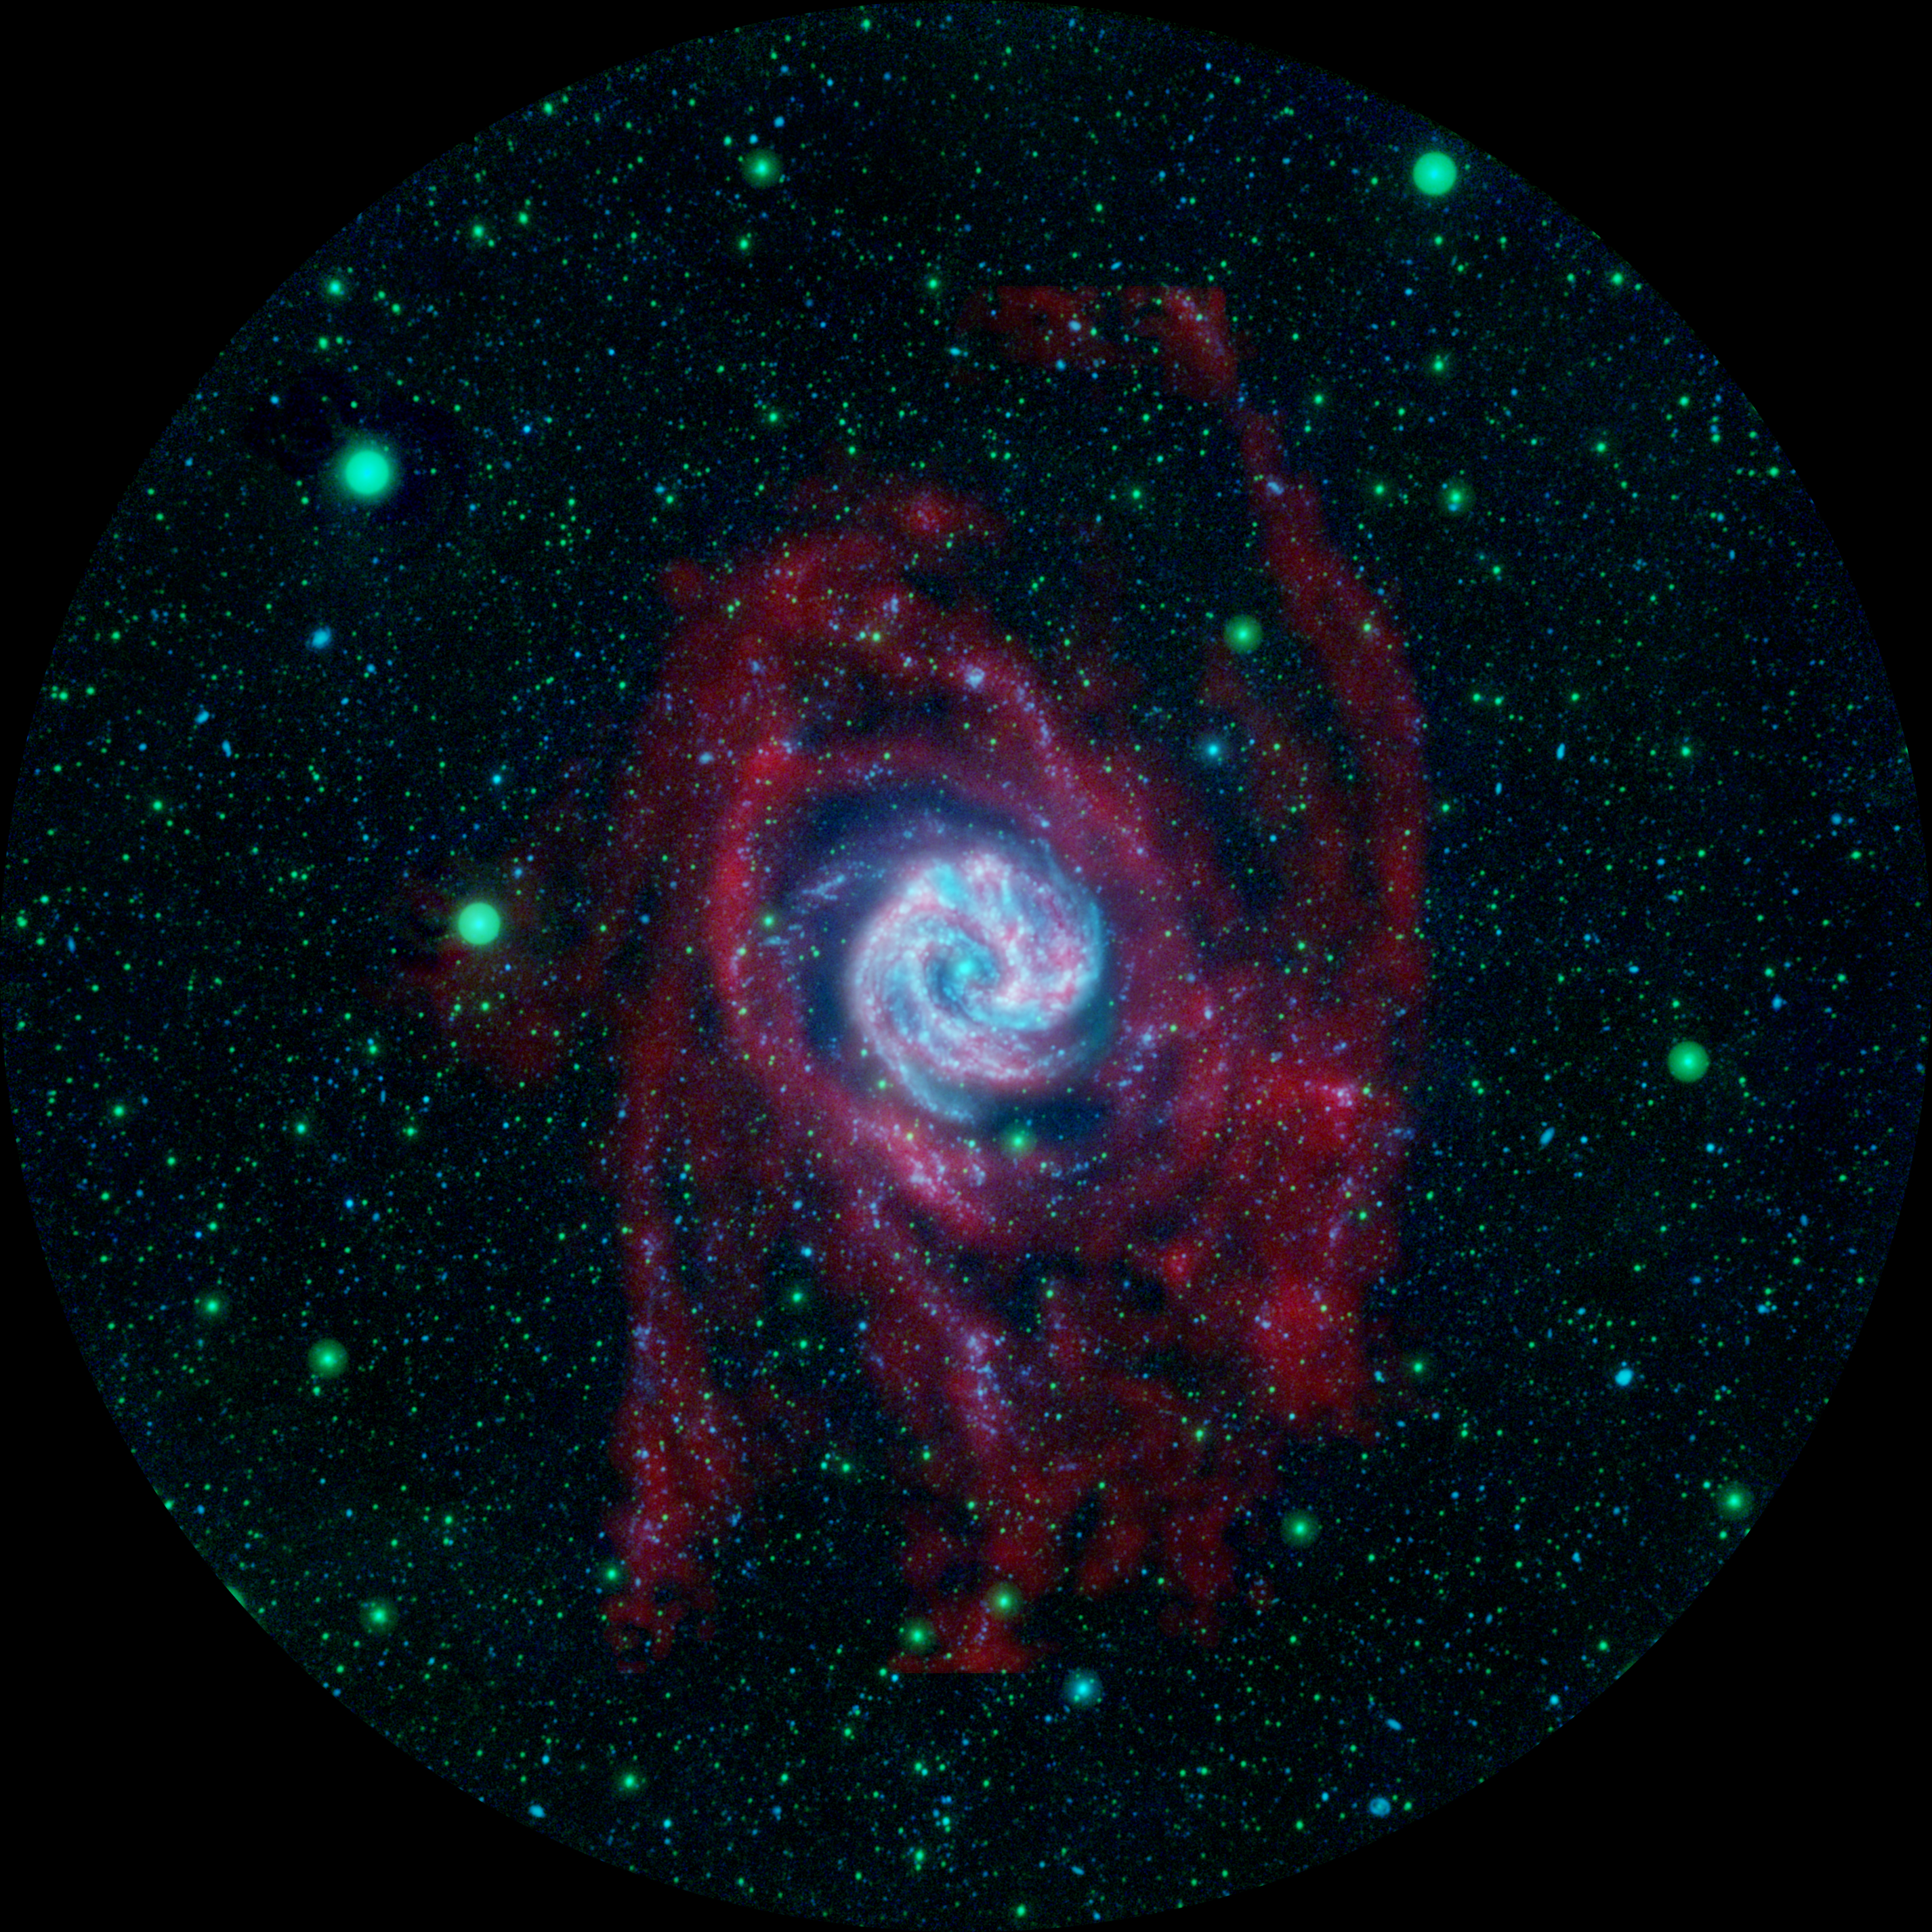

Beyond the Borders of a Galaxy

Side-by-Side Comparison

The outlying regions around the Southern Pinwheel galaxy, or M83, are highlighted in this composite image from NASA’s Galaxy Evolution Explorer and the National Science Foundation’s Very Large Array in New Mexico. The blue and pink pinwheel in the center is the galaxy’s main stellar disk, while the flapping, ribbon-like structures are its extended arms.

The Galaxy Evolution Explorer is an ultraviolet survey telescope. Its observations, shown here in blue and green, highlight the galaxy’s farthest-flung clusters of young stars up to 140,000 light-years from its center. The Very Large Array observations show the radio emission in red. They highlight gaseous hydrogen atoms, or raw ingredients for stars, which make up the lengthy, extended arms.

Astronomers are excited that the clusters of baby stars match up with the extended arms, because this helps them better understand how stars can be created out in the “backwoods” of a galaxy.

In this image, far-ultraviolet light is blue, near-ultraviolet light is green and radio emission at a wavelength of 21 centimeters is red.

What Lies Beyond the Edge of a Galaxy
The side-by-side comparison shows the Southern Pinwheel galaxy, or M83, as seen in ultraviolet light (right) and at both ultraviolet and radio wavelengths (left). While the radio data highlight the galaxy’s long, octopus-like arms stretching far beyond its main spiral disk (red), the ultraviolet data reveal clusters of baby stars (blue) within the extended arms.

The ultraviolet image was taken by NASA’s Galaxy Evolution Explorer between March 15 and May 20, 2007, at scheduled intervals. Back in 2005, the telescope first photographed M83 over a shorter period of time. That picture was the first to reveal far-flung baby stars forming up to 63,000 light-years from the edge of the main spiral disk. This came as a surprise to astronomers because a galaxy’s outer territory typically lacks high densities of star-forming materials.

The newest picture of M83 from the Galaxy Evolution Explorer is shown at the right, and was taken over a longer period of time. In fact, it is one of the “deepest,” or longest-exposure, images of a nearby galaxy in ultraviolet light. This deeper view shows more clusters of stars, as well as stars in the very remote reaches of the galaxy, up to 140,000 light-years away from its core.

The view at the left is a combination of the ultraviolet picture at the right and data taken by the telescopes of the National Science Foundation’s Very Large Array in New Mexico. The radio data, colored here in red, reveal extended galactic arms of gaseous hydrogen atoms, which are raw ingredients for stars. Astronomers are excited that the remote clusters of baby stars match up with the extended arms, because this helps them better understand how stars can be created out in the boondocks of a galaxy.

M83 is located 15 million light-years away in the southern constellation Hydra.

In the Galaxy Evolution Explorer image on the right, near-ultraviolet light (or longer-wavelength ultraviolet light) is colored yellow and far-ultraviolet light is blue. In the combined image at the left, far-ultraviolet light is blue, near-ultraviolet light is green, and the radio emission at a wavelength of 21 centimeters is red.

Credit: NASA/JPL-Caltech/VLA/MPIA